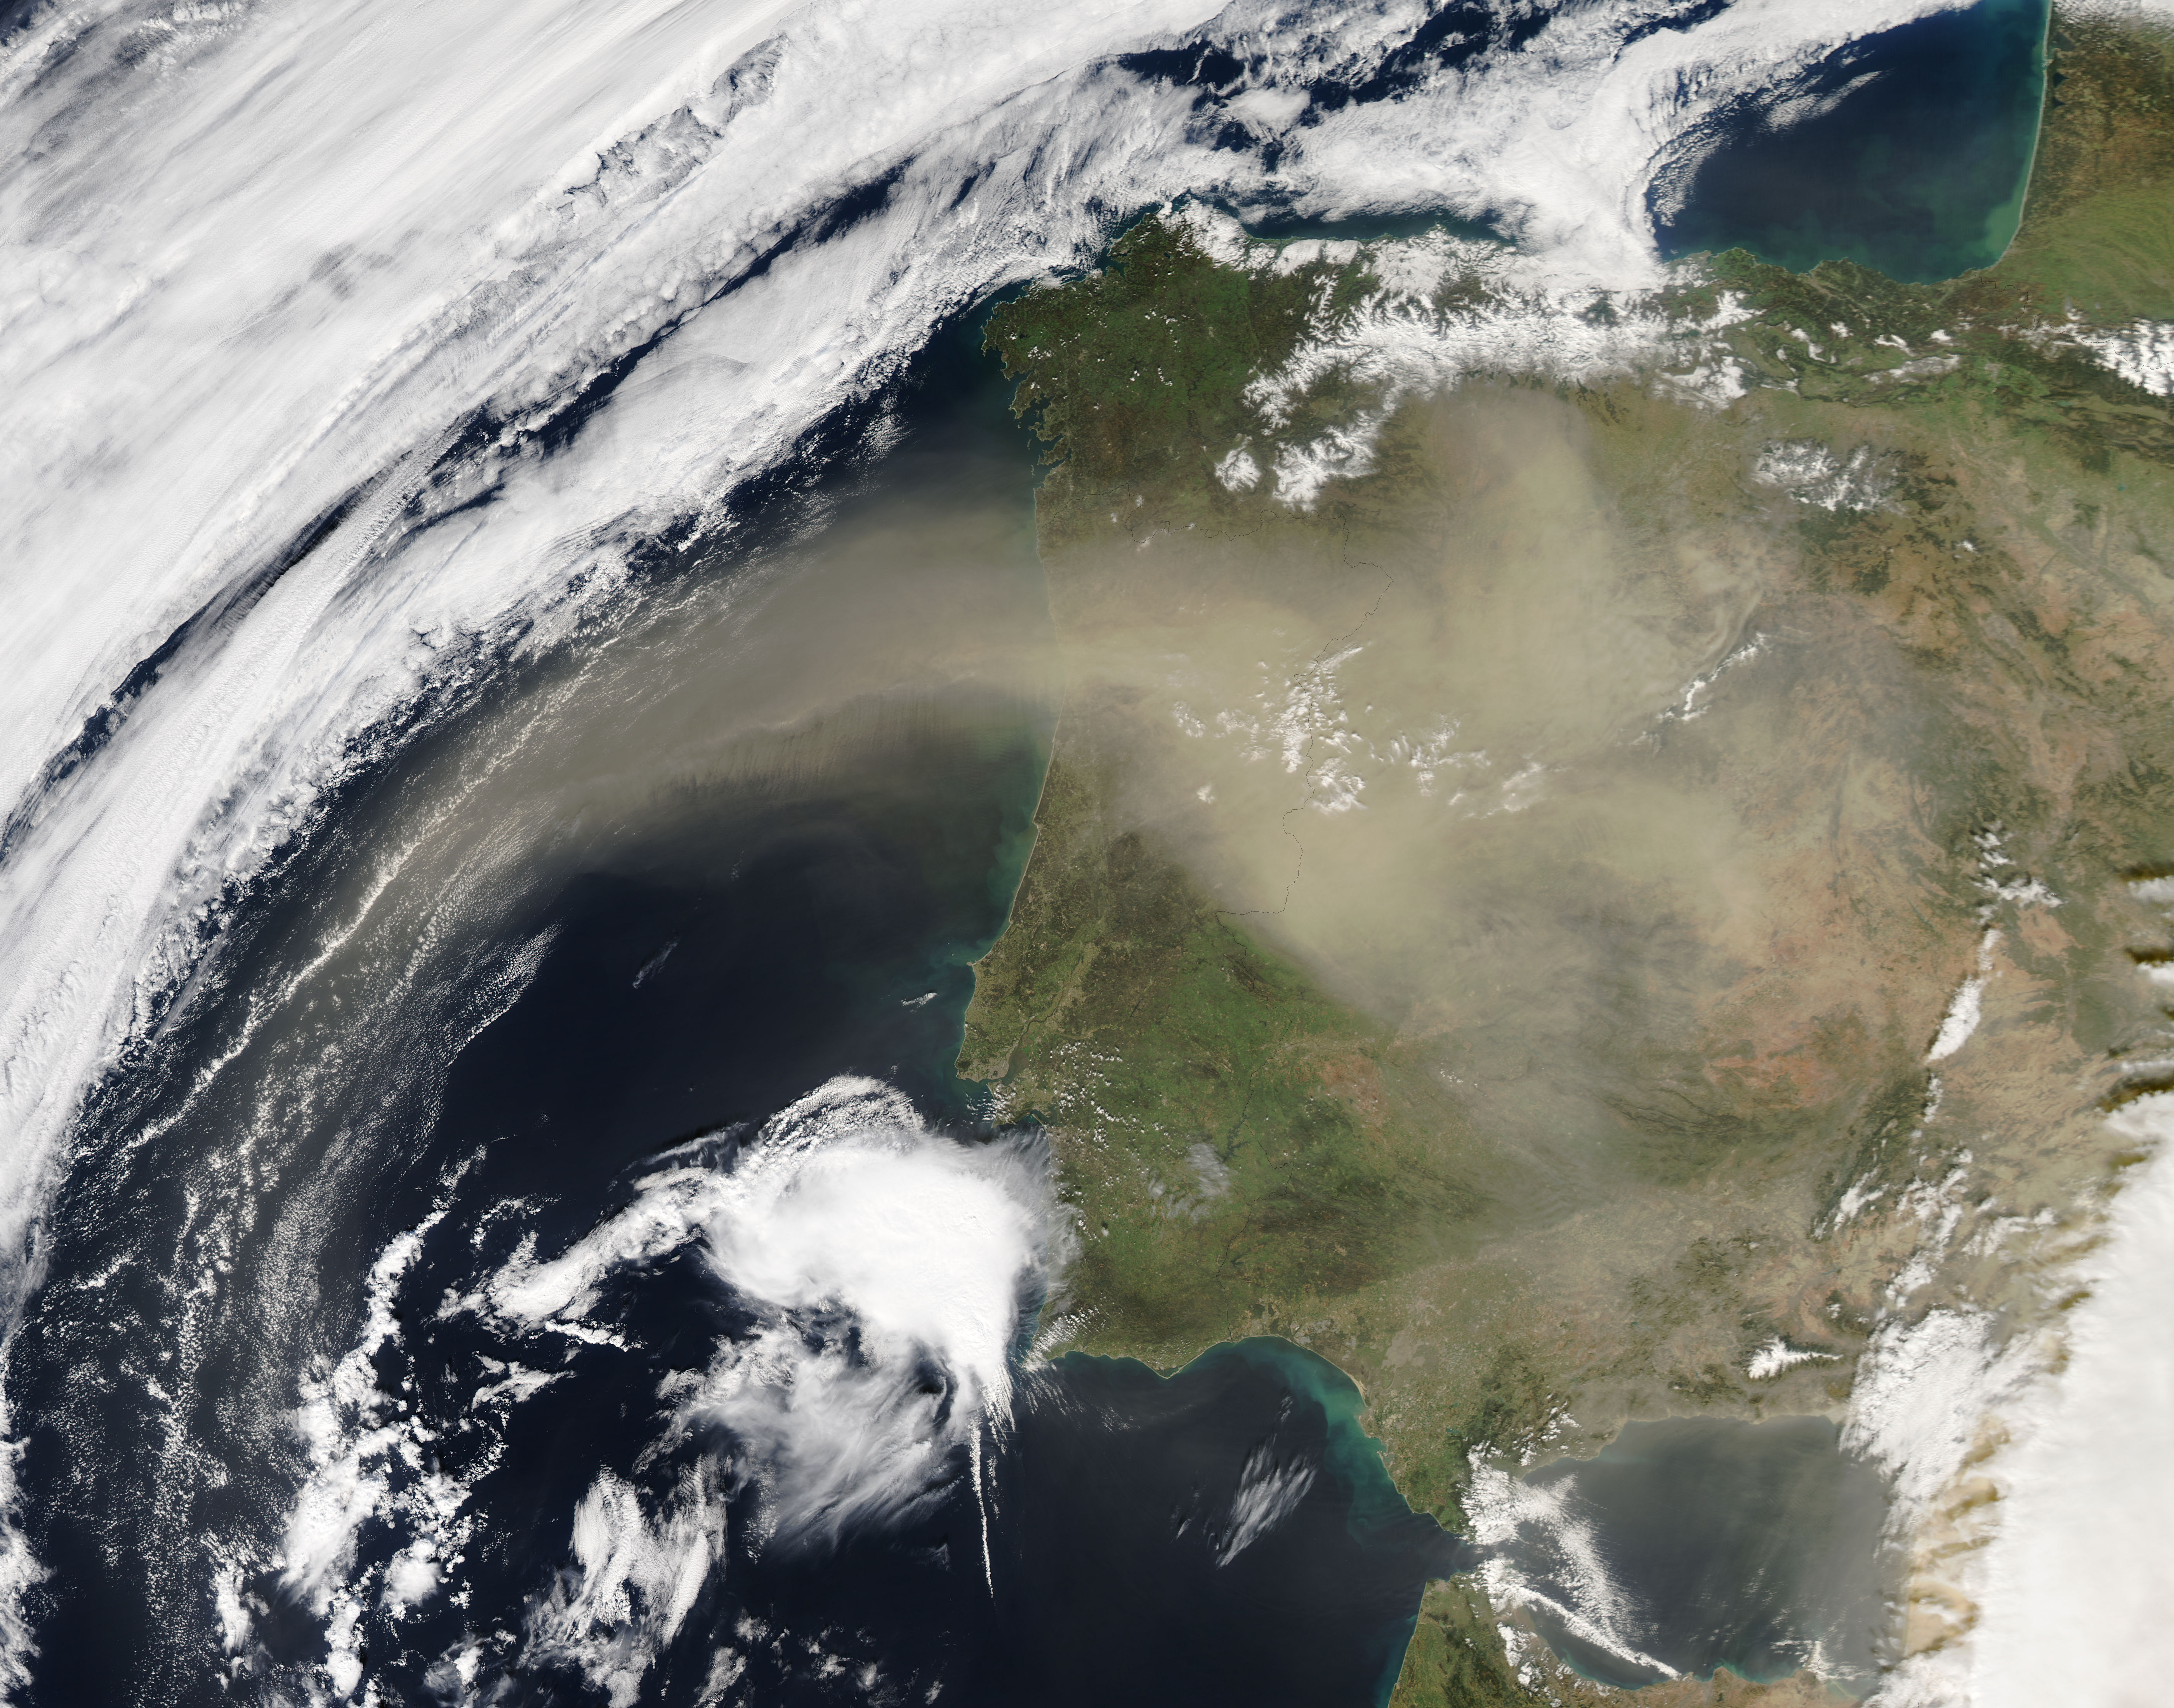

Saharan dust over the Iberian Peninsula

On Feb. 21, 2016 at 14:00 UTC, the Moderate Resolution Imaging Spectroradiometer (MODIS) aboard NASA’s Aqua satellite captured a true color image of Saharan dust over the Iberian Peninsula.

Credit: NASA/Goddard/Jeff Schmaltz/MODIS Land Rapid Response Team